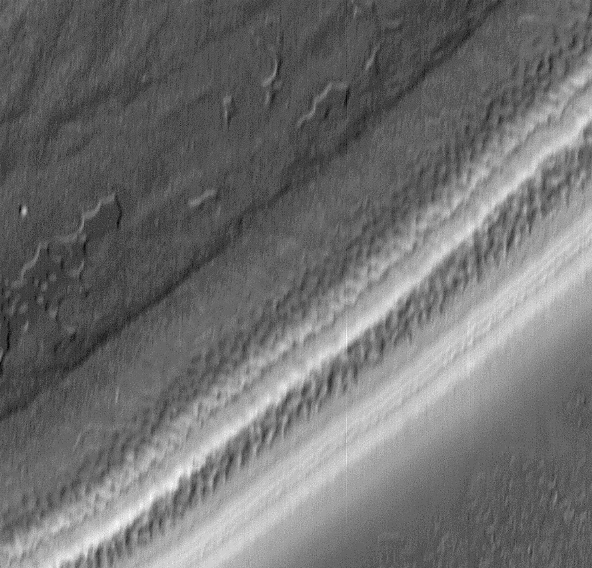

Textures in South Polar Ice Cap #2

Textures of the south polar permanent residual ice cap and polar layered terrains. This 15 x 14 km area image (frame 7306) is centered near 87 degrees south, 341 degrees west.

Figure caption from Science Magazine.

Credit: NASA/JPL/Malin Space Science Systems